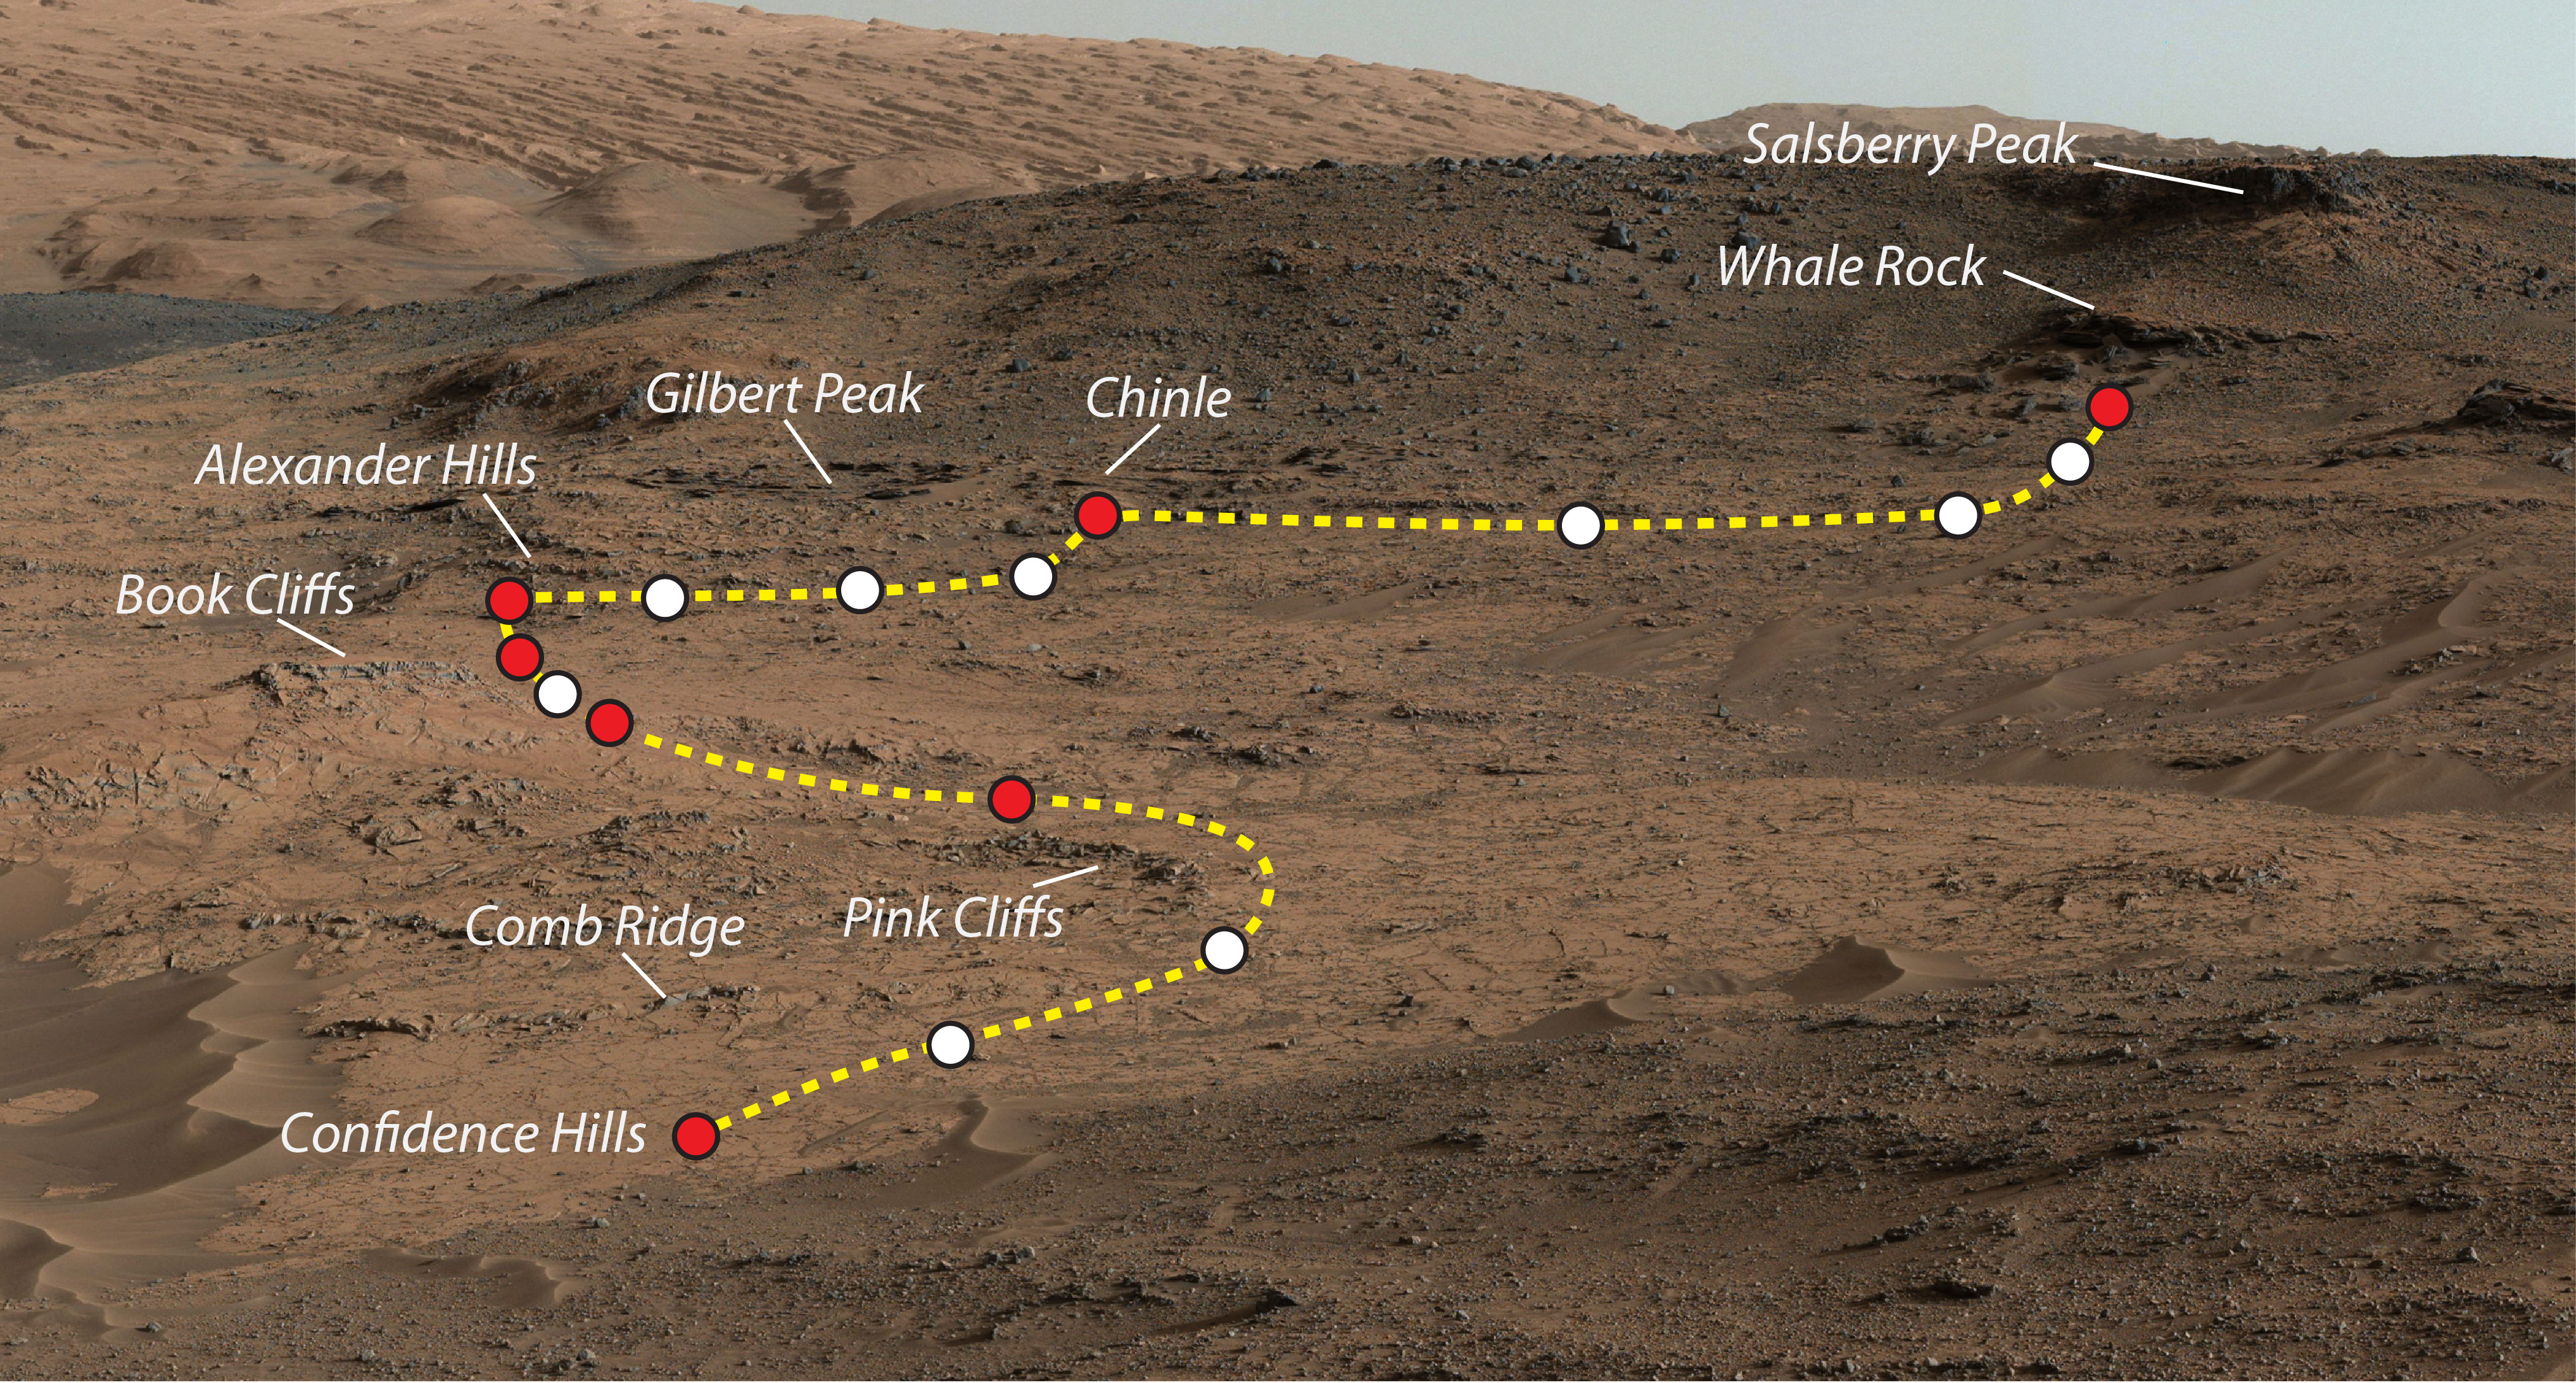

Mars Rover Curiosity’s Walkabout at ‘Pahrump Hills’

This view shows the path and some key places in a survey of the “Pahrump Hills” outcrop by NASA’s Curiosity Mars rover in autumn of 2014. The outcrop is at the base of Mount Sharp within Gale Crater.

The mission’s in-place investigation of the layered mountain began at the low edge of the Pahrump Hills outcrop, at the target “Confidence Hills.” Curiosity collected a drilled sample of rock powder at that target in September 2014 and delivered portions of the powder into analytical instruments inside the rover. Then the mission began a “walkabout” of the outcrop, similar to the way field geologists on Earth walk across an outcrop to choose the best places on it to examine in detail. The dashed gold line indicates the path the rover drove during the walkabout. Names are shown for a few of the features visited and observed by the rover. Red dots indicate stops at the end of a day’s drive. White dots indicate locations of stops made during the drives to collect observations of the Pahrump Hills outcrop. The mission completed the walkabout at the site labeled “Whale Rock,” and the team is now examining the observations acquired during the walkabout to decide where to return for more detailed analysis.

This view of the outcrop and other portions of Mount Sharp beyond is a mosaic of images taken by the rover’s Mast Camera (Mastcam). A larger version of the mosaic is at PIA18608.

NASA’s Jet Propulsion Laboratory, a division of the California Institute of Technology, Pasadena, manages the Mars Science Laboratory project for NASA’s Science Mission Directorate, Washington. JPL designed and built the project’s Curiosity rover.

Credit: NASA/JPL-Caltech/MSSS